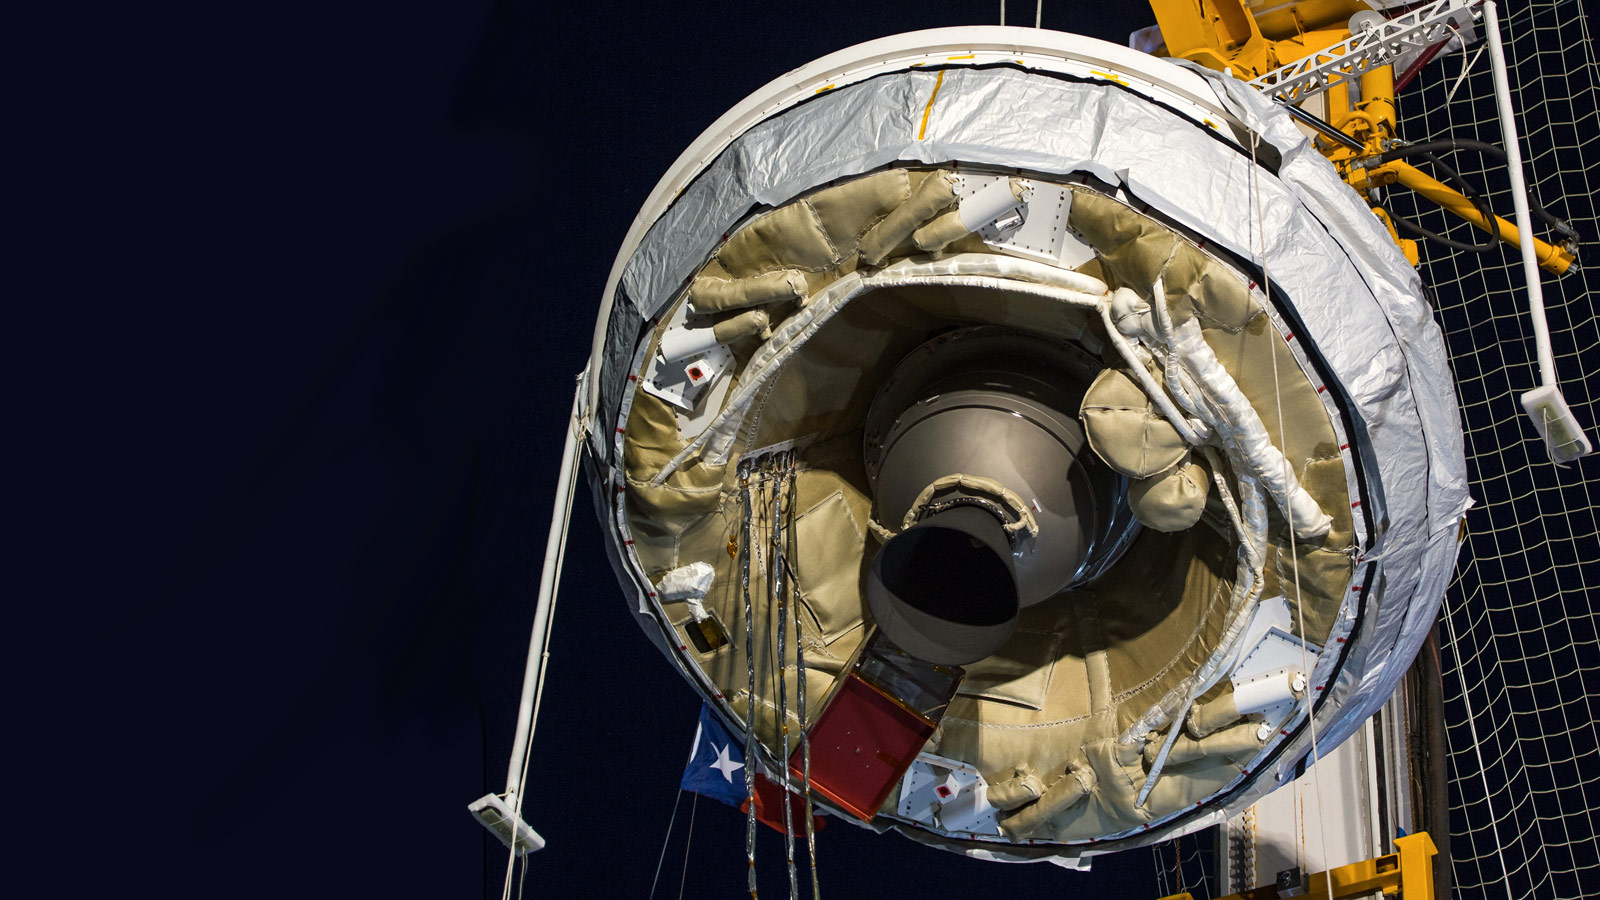

LDSD Test Vehicle Attached to Launch Tower

NASA’s Low-Density Supersonic Decelerator test vehicle attached to launch tower just prior to take off.

LDSD completed its second flight test when the saucer-shaped craft splashed down safely Monday, June 8, 2015, in the Pacific Ocean off the coast of the Hawaiian island of Kauai.

NASA’s Space Technology Mission Directorate funds the LDSD mission, a cooperative effort led by NASA’s Jet Propulsion Laboratory in Pasadena, California. NASA’s Technology Demonstration Mission program manages LDSD at NASA’s Marshall Space Flight Center in Huntsville, Alabama. NASA’s Wallops Flight Facility in Wallops Island, Virginia, coordinated support with the Pacific Missile Range Facility, provided the core electrical systems for the test vehicle, and coordinated the balloon and recovery services for the LDSD test.

Credit: NASA